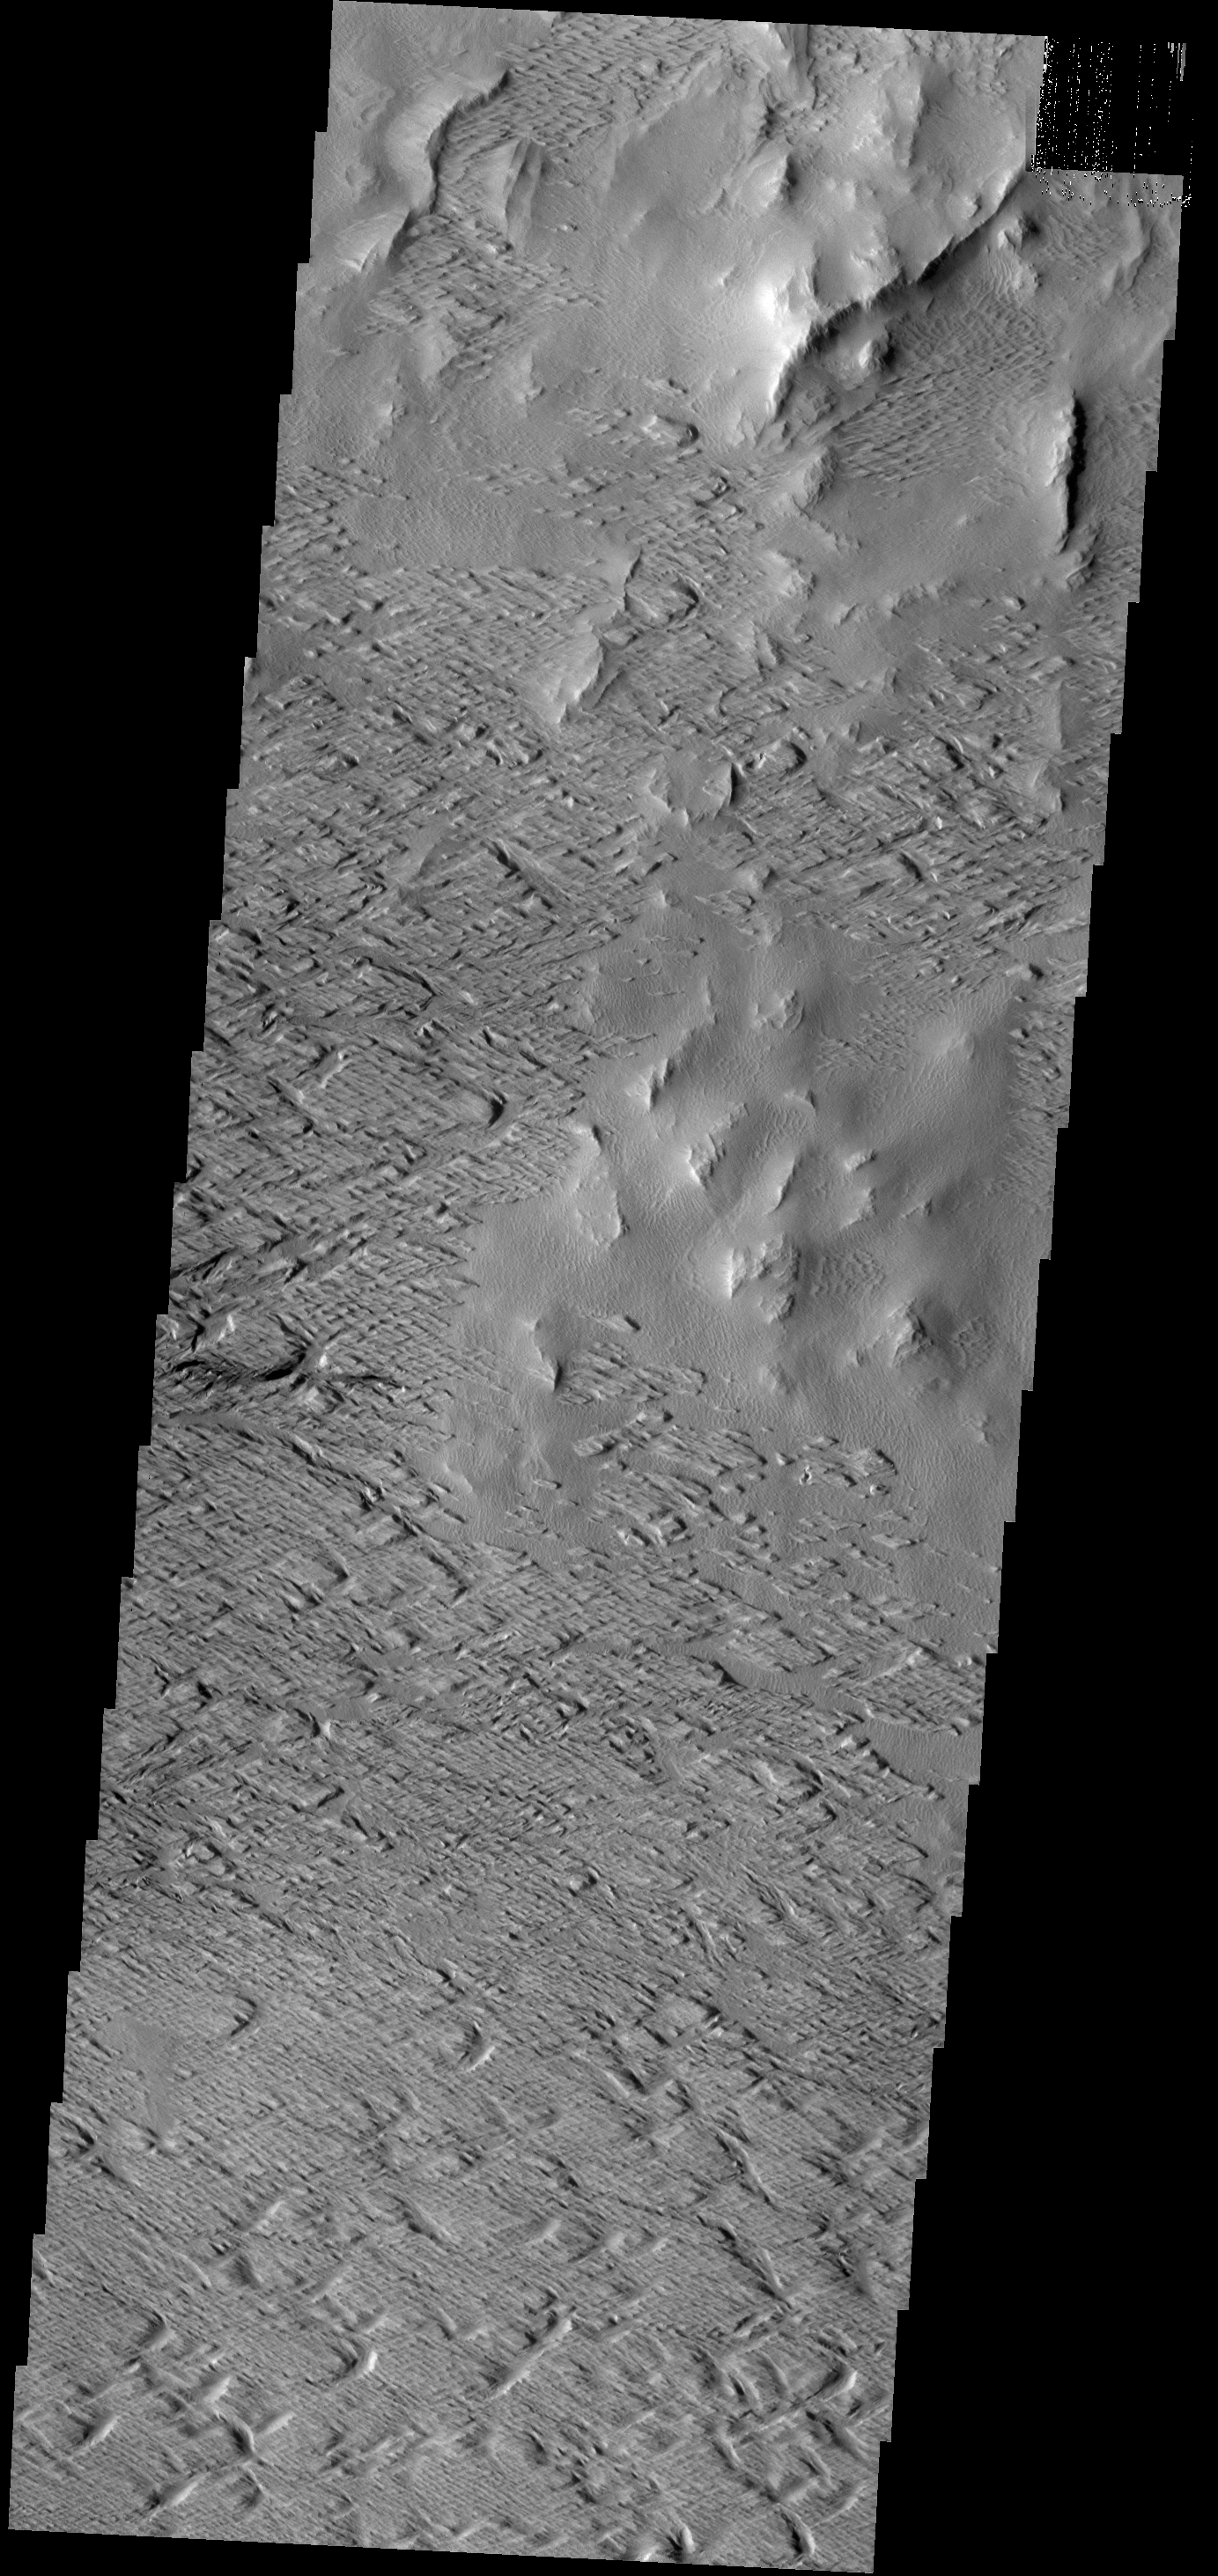

Wind Erosion

Originally released on Oct. 11, 2013

Significant wind erosion has sculpted these materials located south of Olympus Mons.

Credit: NASA/JPL-Caltech/ASU